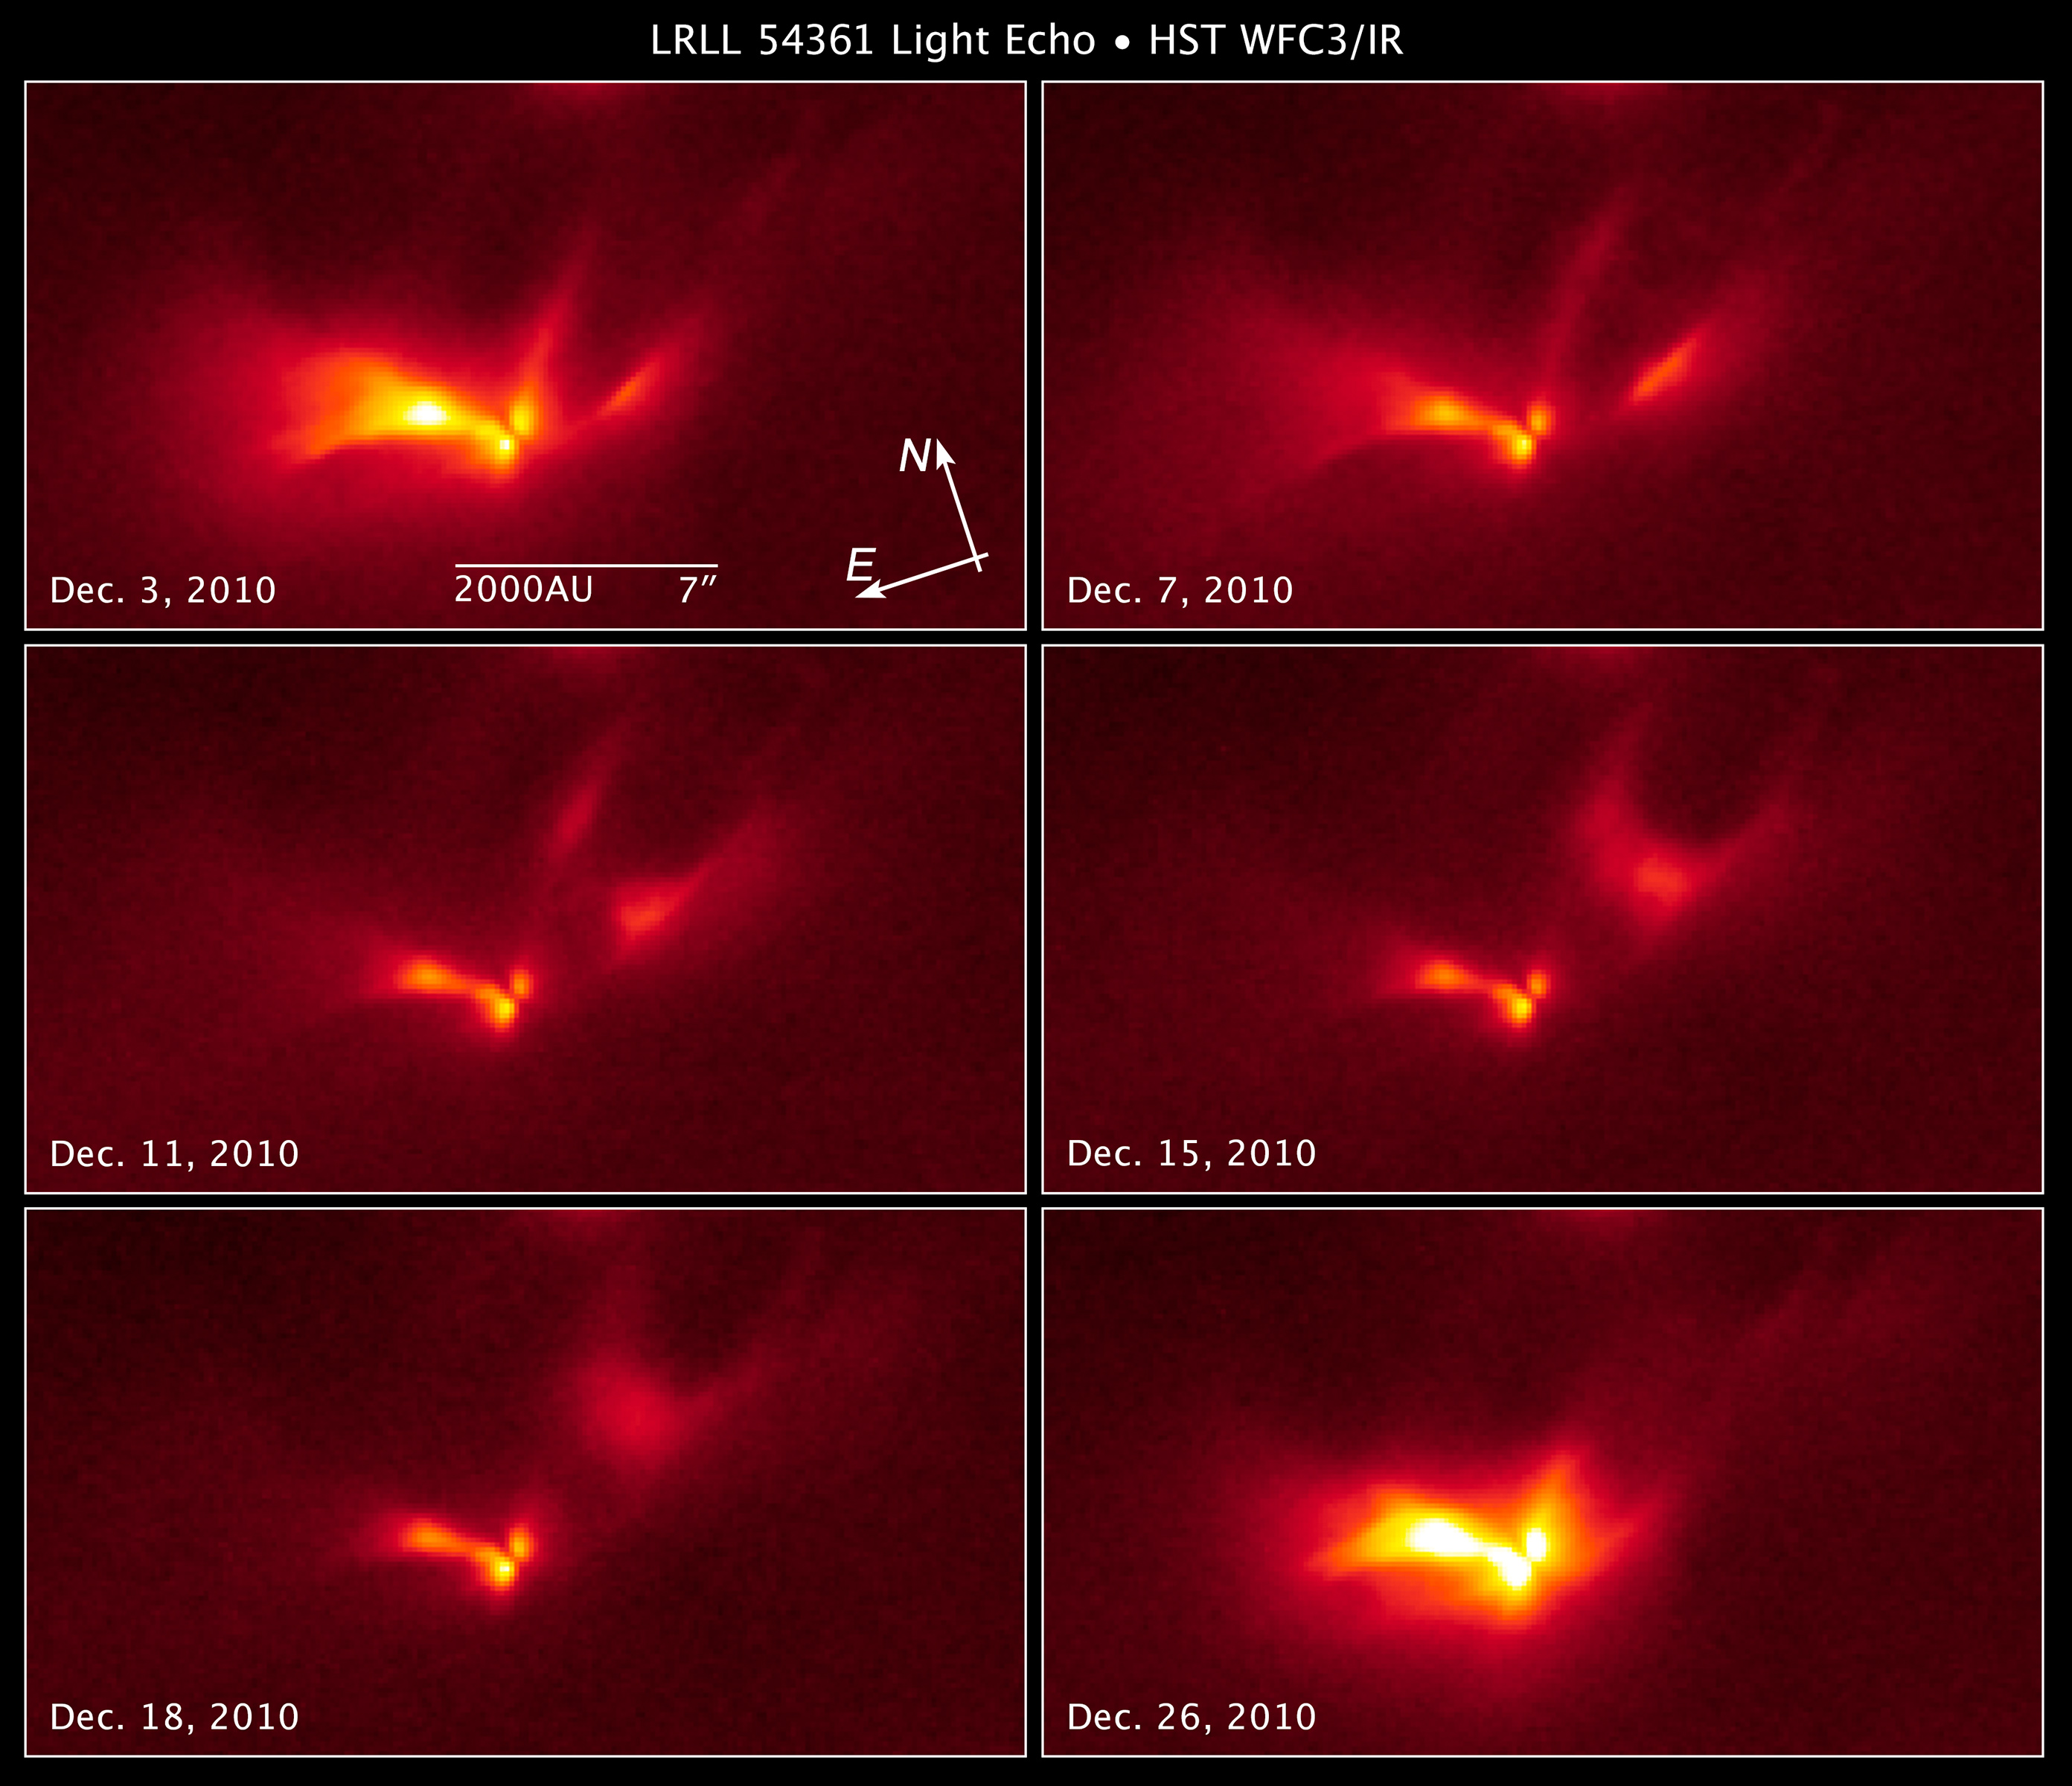

Compass and Scale Image of LRLL 54361

Object Name: LRLL 54361, L54361
Object Description: Protostar
Instrument: HST/WFC3/IR
Filters: F160W (H)

The Hubble images were originally black and white and recorded only overall brightness. These brightness values were translated into a range of reddish hues. Such color "maps" can be useful in helping to distinguish subtly varying brightness in an image.

Credit: Illustration: NASA, ESA, and Z. Levay (STScI)